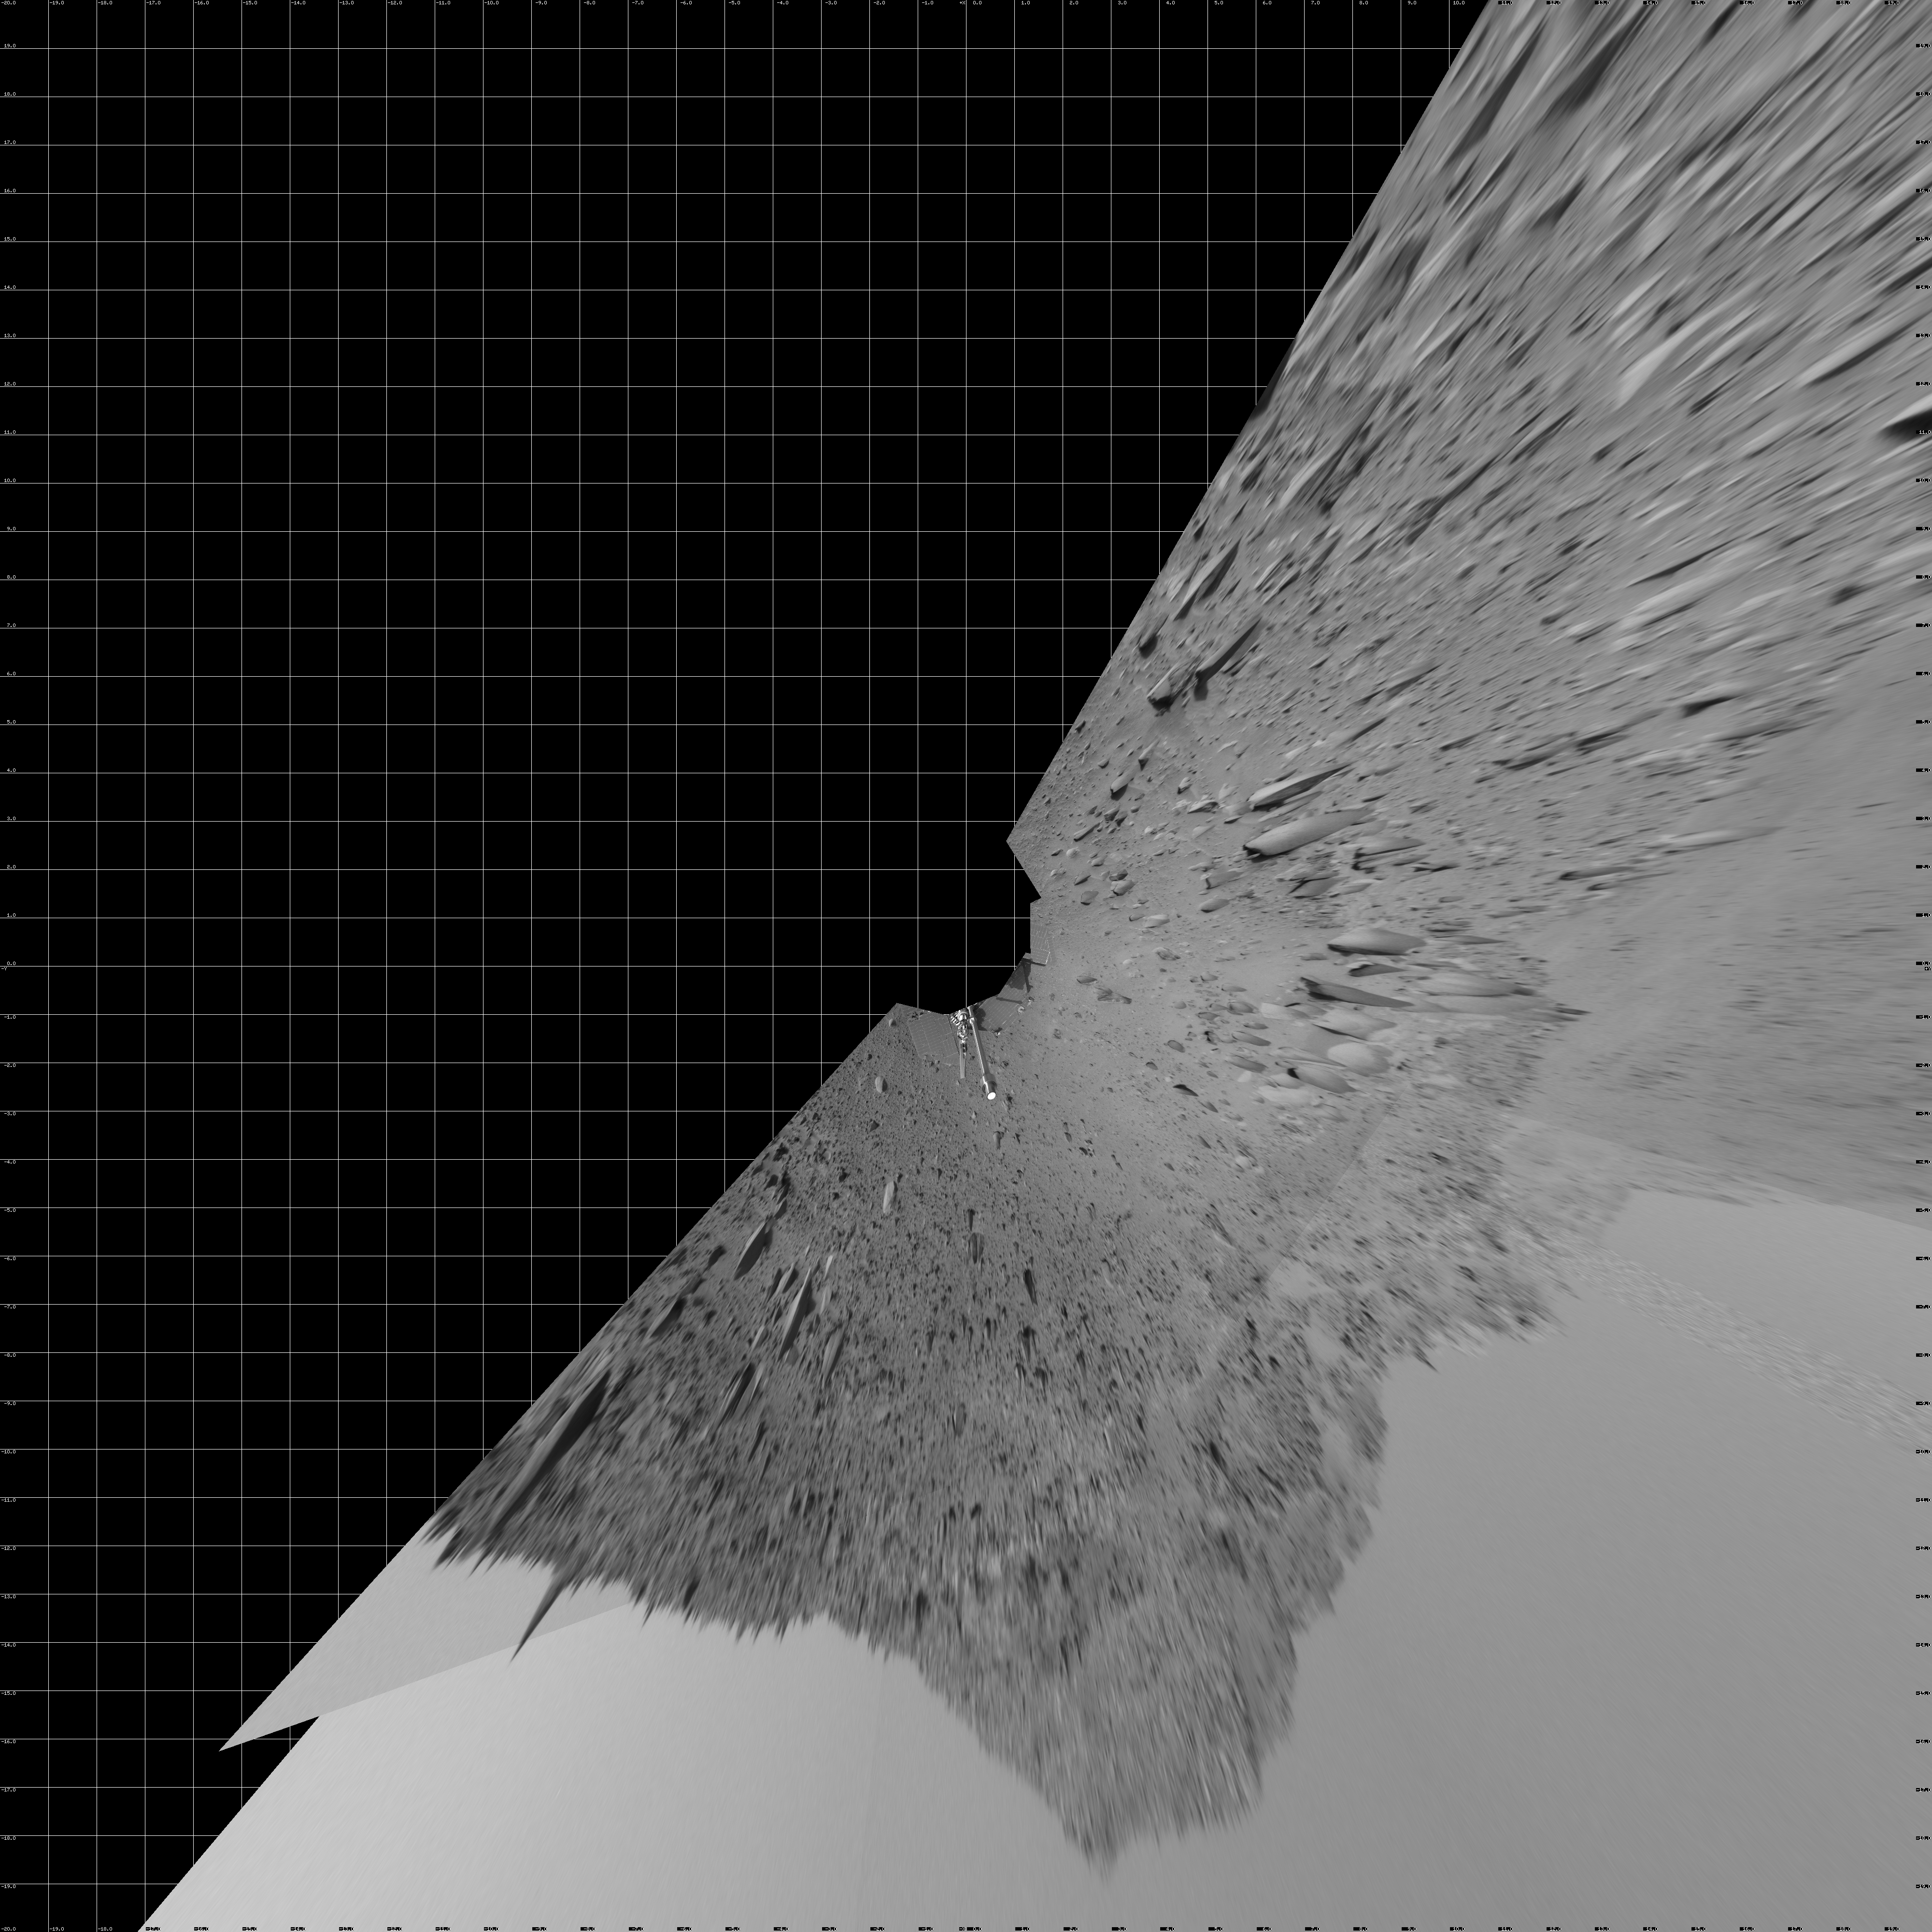

Spirit’s View on Sol 390 (vertical)

NASA’s Mars Exploration Rover Spirit used its navigation camera to capture this view during the rover’s 390th martian day, or sol, (Feb. 6, 2005). The rover advanced about 13 meters (43 feet) driving backwards uphill on that sol. The view is uphill toward “Cumberland Ridge” on “Husband Hill.” It is presented in a vertical projection with geometric seam correction.

Credit: NASA/JPL